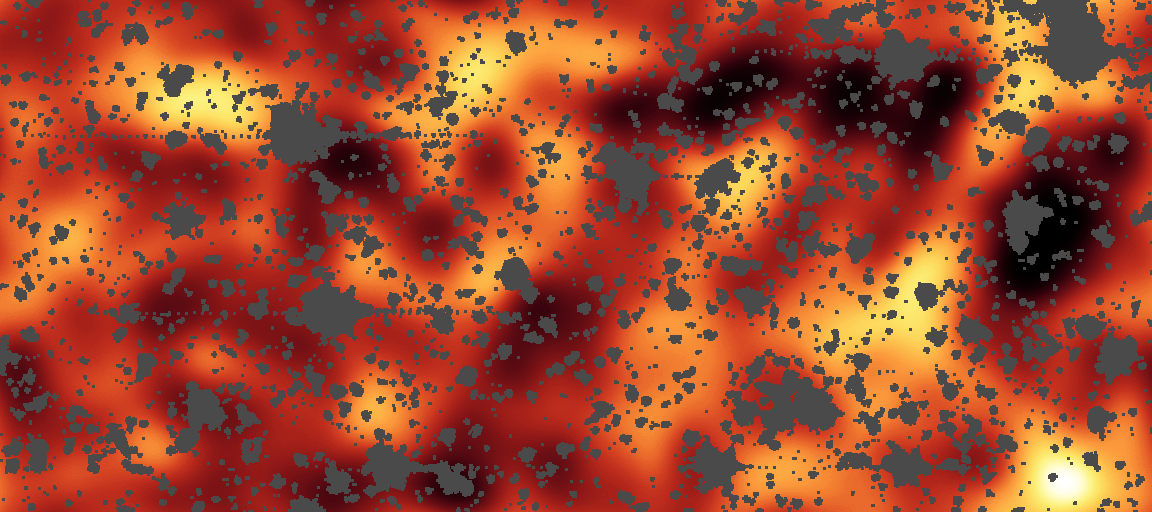

Fiery First Stars

This is an image from NASA's Spitzer Space Telescope of a region of sky in the constellation Draco, covering about 50 by 100 million light-years (6 to 12 arcminutes). In this image all the stars, galaxies and artifacts were masked out. The remaining background reveals a glow that is not attributed to galaxies or stars. This might be the glow of the first stars in the universe.

This pseudocolor image comes from infrared data at a wavelength of 3.6 microns, below what the human eye can detect.

Credit: NASA/JPL-Caltech/A. Kashlinsky (Goddard Space Flight Center)